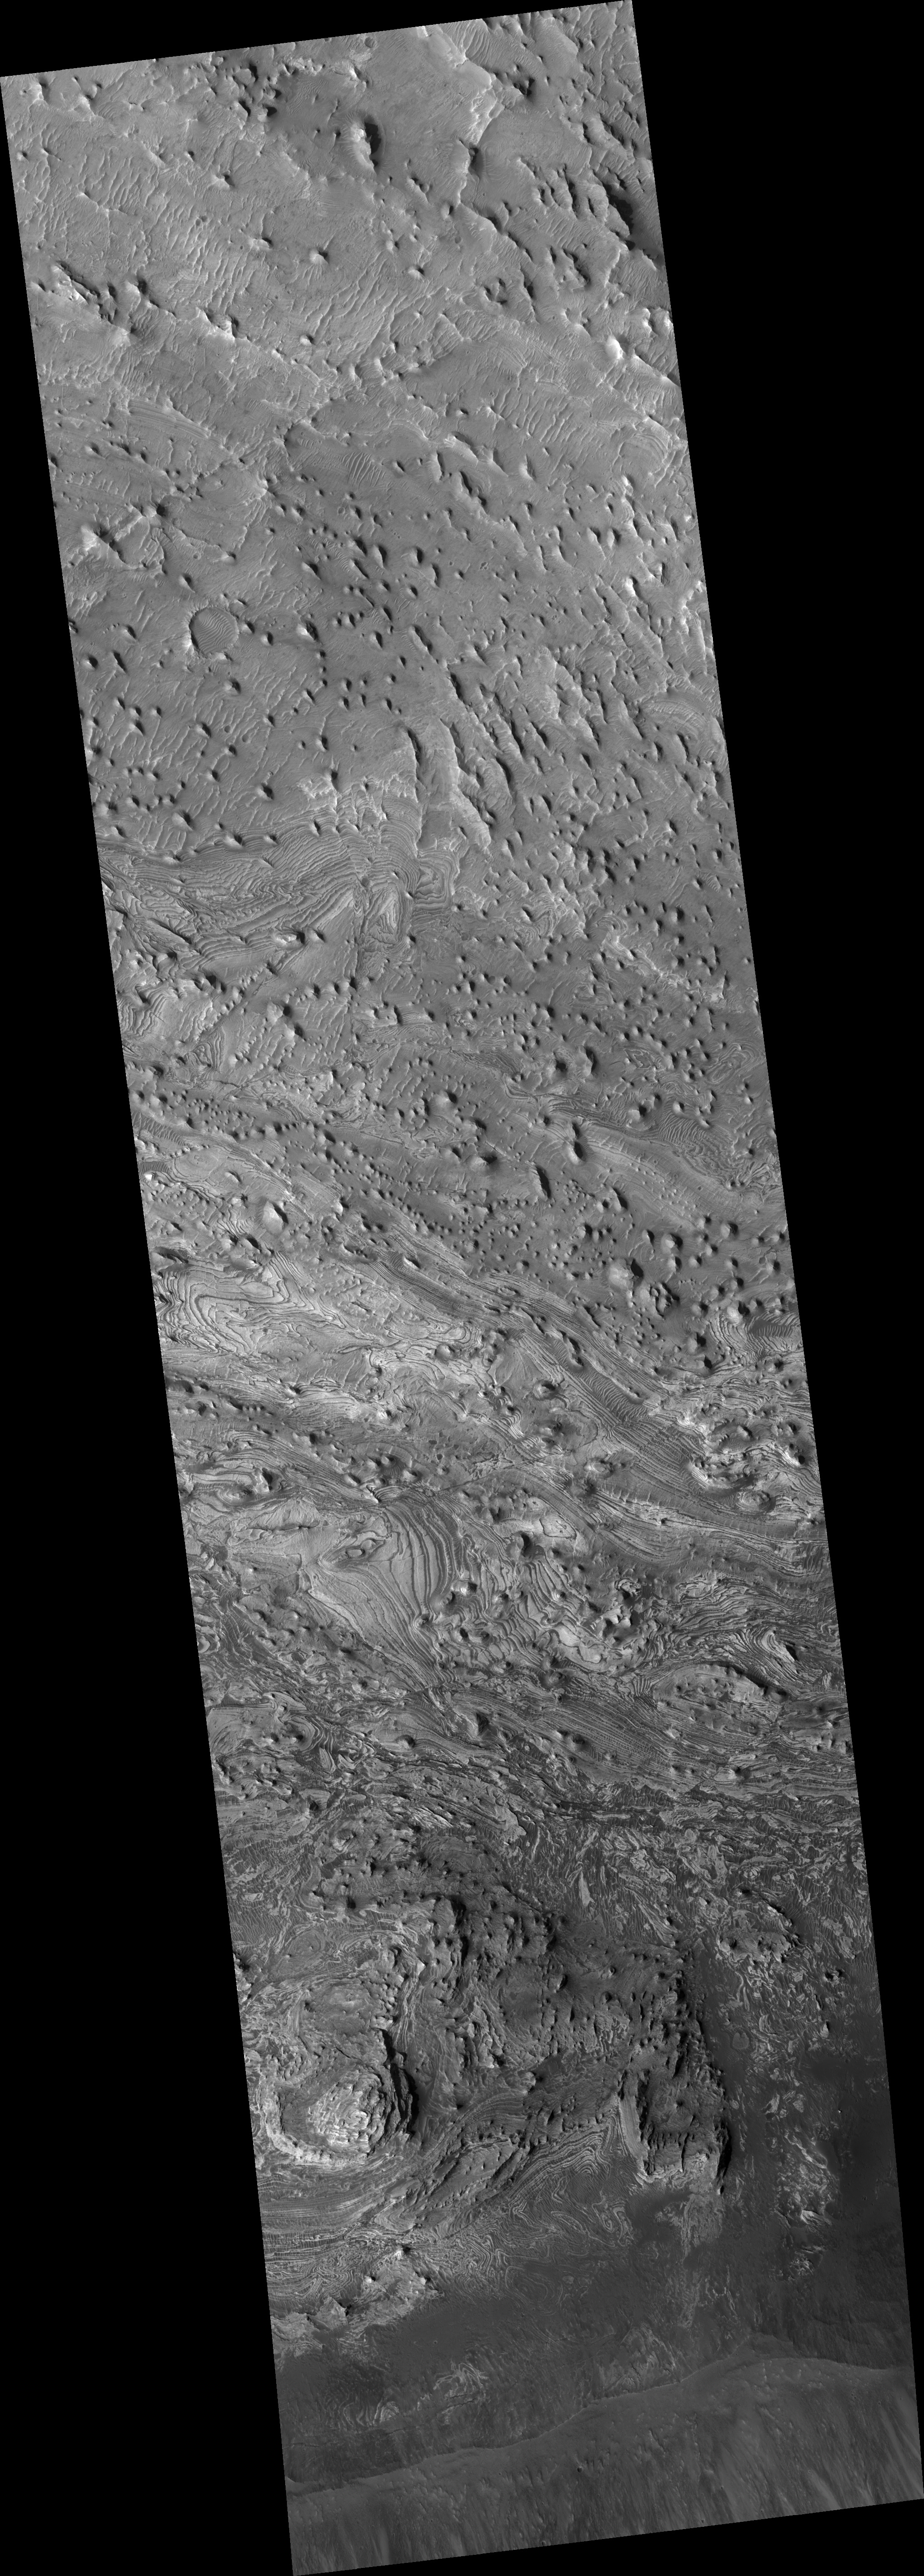

Faults and Folds in Western Candor Chasma

This HiRISE image (PSP_003540_1735) shows various interesting structures along the floor of Candor Chasma, a major canyon of Valles Marineris.

The rocks along the floor of the chasma consist of multiple layers of light-toned material, possibly windblown or water-lain sediment. These layers have been shifted along faults and also folded, giving the layers an apparent wavy appearance as they are exposed at the surface through erosion.

Some waviness in the layers may also have formed as these sediments were laid down, for example, in dunes or large ripples. Detailed mapping of these faults and folds may help reveal the origin of these layered deposits and if water played any role in their formation.

Observation Toolbox
Acquisition date: 4 April 2007
Local Mars time: 3:33 PM
Degrees latitude (centered): -6.4°
Degrees longitude (East): 283.2°
Range to target site: 263.6 km (164.7 miles)
Original image scale range: 26.4 cm/pixel (with 1 x 1 binning) so objects ~79 cm across are resolved
Map-projected scale: 25 cm/pixel and north is up
Map-projection: EQUIRECTANGULAR
Emission angle: 7.3°
Phase angle: 46.0°
Solar incidence angle: 53°, with the Sun about 37° above the horizon
Solar longitude: 228.2°, Northern Autumn

NASA’s Jet Propulsion Laboratory, a division of the California Institute of Technology in Pasadena, manages the Mars Reconnaissance Orbiter for NASA’s Science Mission Directorate, Washington. Lockheed Martin Space Systems, Denver, is the prime contractor for the project and built the spacecraft. The High Resolution Imaging Science Experiment is operated by the University of Arizona, Tucson, and the instrument was built by Ball Aerospace and Technology Corp., Boulder, Colo.

Credit: NASA/JPL/Univ. of Arizona